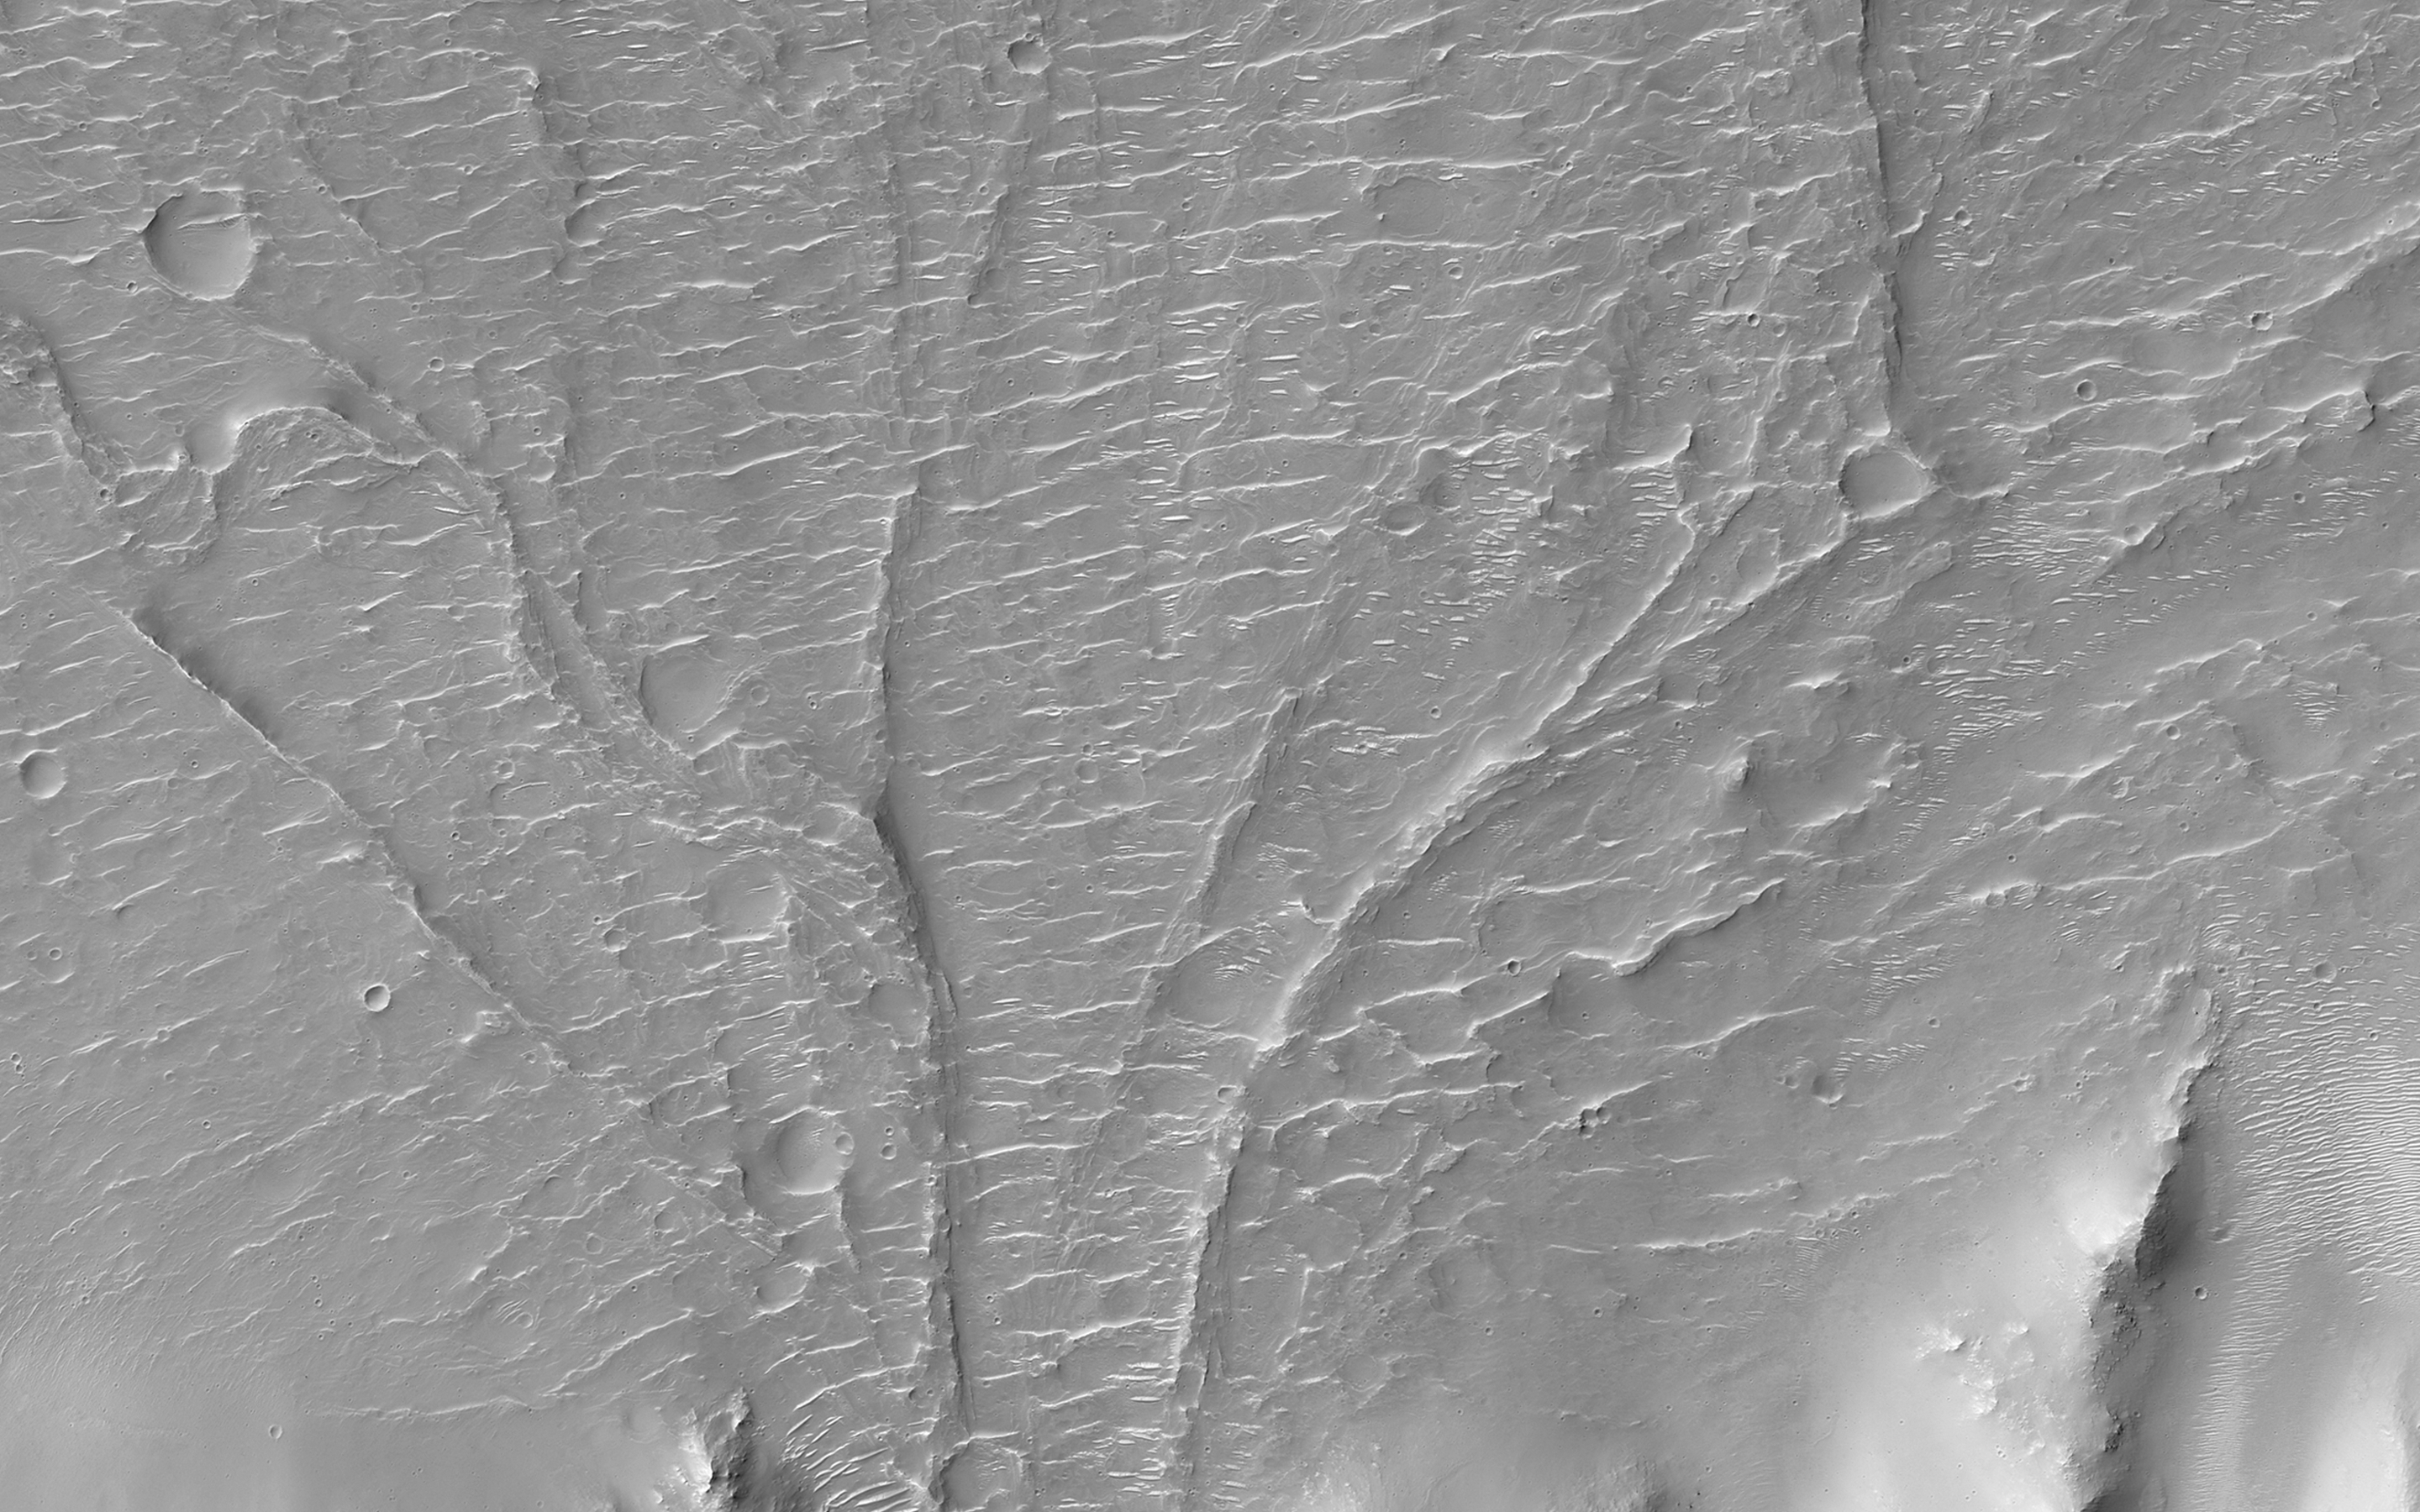

An Alluvial Fan in a Low-Latitude Crater

On Earth, alluvial fans form in desert regions when heavy but sporadic rainfall washes debris from upslope and deposits it in a wedge-shaped fan on the lower slopes below.

On Mars, alluvial fans are sometimes visible in impact crater basins, as material from the steep rims is transported radially inward to the relatively flat floor. Because this is a water-driven process on Earth, and therefore might work the same way on Mars, scientists study Martian alluvial fans order to try to better understand the climate history and possible warmer, wetter past of Mars.

This image, along with its stereo companion, displays an alluvial fan on the floor of a large, 60-kilometer (38 mile) diameter equatorial crater. It is one of several present in the crater (see ESP_017340_1565). This one looks particularly nice in the anaglyph, as there are well-delineated ridges in the fan that stand above the crater floor. These ridges are inverted channels, which form when the floor of a channel is more resistant to erosion than the surrounding surface. This can happen if the floor of the channel is cemented by minerals deposited from water, filled by lava, or simply covered by larger rocks which are hard for the wind to sweep away.

HiRISE is one of six instruments on NASA’s Mars Reconnaissance Orbiter. The University of Arizona, Tucson, operates HiRISE, which was built by Ball Aerospace & Technologies Corp., Boulder, Colo. NASA’s Jet Propulsion Laboratory, a division of the California Institute of Technology in Pasadena, manages the Mars Reconnaissance Orbiter Project for NASA’s Science Mission Directorate, Washington.

Credit: NASA/JPL-Caltech/Univ. of Arizona